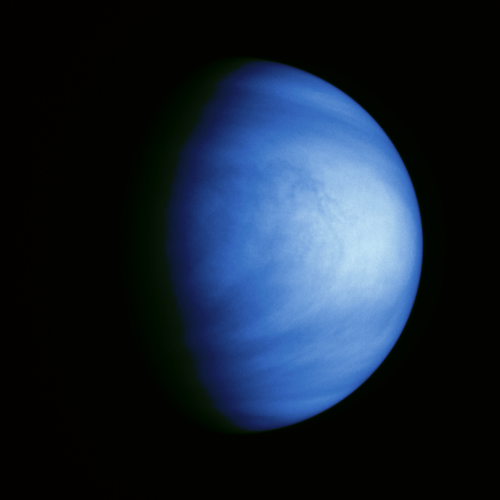

Venus Colorized Clouds

This colorized picture of Venus was taken February 14, 1990, from a distance of almost 1.7 million miles, about 6 days after Galileo’s closest approach to the planet. It has been colorized to a bluish hue to emphasize subtle contrasts in the cloud markings and to indicate that it was taken through a violet filter. Features in the sulfuric acid clouds near the top of the planet’s atmosphere are most prominent in violet and ultraviolet light. This image shows the east-to-west-trending cloud banding and the brighter polar hoods familiar from past studies of Venus. The features are embedded in winds that flow from east to west at about 230 mph. The smallest features visible are about 45 miles across. An intriguing filamentary dark pattern is seen immediately left of the bright region at the subsolar point (equatorial ‘noon’). North is at the top and the evening terminator is to the left. The Galileo Project is managed for NASA’s Office of Space Science and Applications by the Jet Propulsion Laboratory; its mission is to study Jupiter and its satellites and magnetosphere after multiple gravity-assist flybys at Venus and Earth.

Credit: NASA/JPL